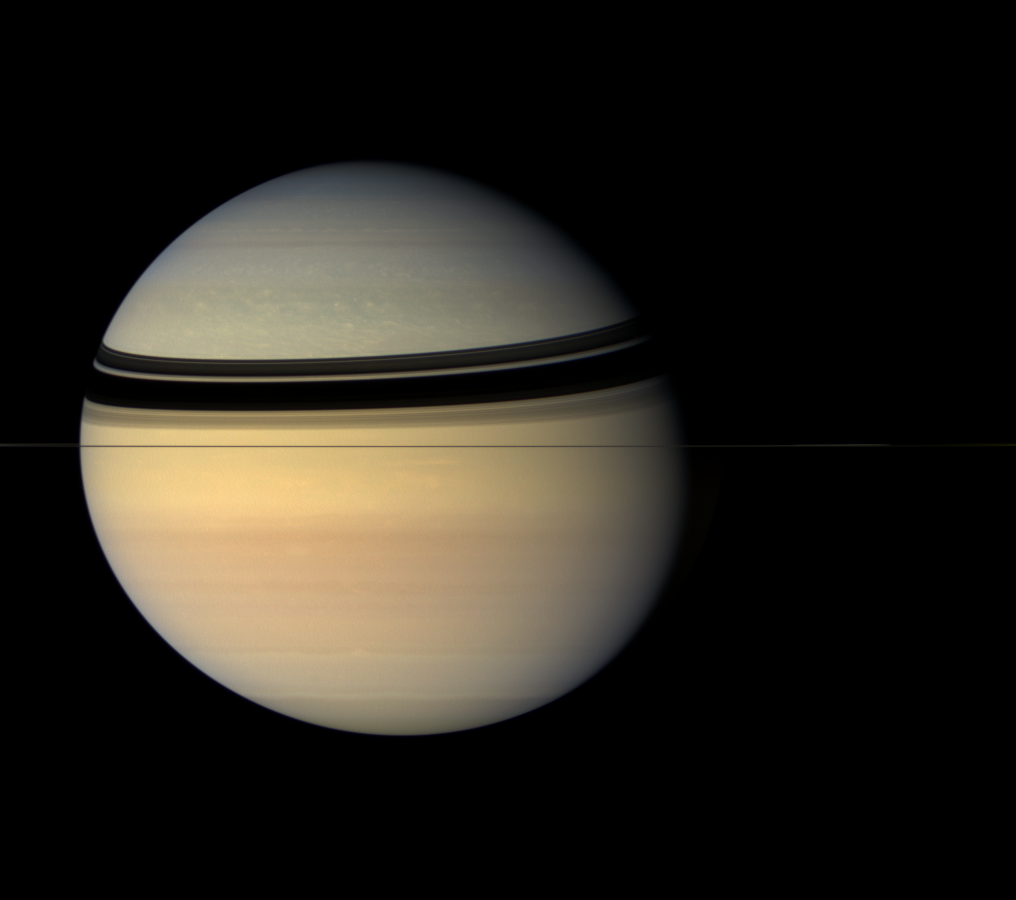

The Painted Globe

Saturn in the Cassini era has proved to be an unexpectedly colorful place, compared to the browns and golds imaged by the two Voyager spacecraft.

Saturn is headed toward equinox in 2009, followed by springtime in the northern hemisphere. Having a spacecraft in orbit while such changes occur will be of great benefit in scientists’ quest to understand the atmospheres of the giant planets.

The planet’s oblate, or squashed, shape is clearly visible in this view. The low-density planet rotates so fast (in about 10.5 hours) that it flattens out slightly around its middle. The bluish tint of the northern latitudes is presumed to be a seasonal effect, and will likely disappear entirely as the north receives increasingly greater amounts of sunlight.

Images taken using red, green and blue spectral filters were combined to create this natural color view. The images were obtained with the Cassini spacecraft wide-angle camera on July 29, 2007 at a distance of approximately 3.1 million kilometers (2 million miles) from Saturn. Image scale is 184 kilometers (115 miles) per pixel.

The Cassini-Huygens mission is a cooperative project of NASA, the European Space Agency and the Italian Space Agency. The Jet Propulsion Laboratory, a division of the California Institute of Technology in Pasadena, manages the mission for NASA’s Science Mission Directorate, Washington, D.C. The Cassini orbiter and its two onboard cameras were designed, developed and assembled at JPL. The imaging operations center is based at the Space Science Institute in Boulder, Colo.

Credit: NASA/JPL/Space Science Institute